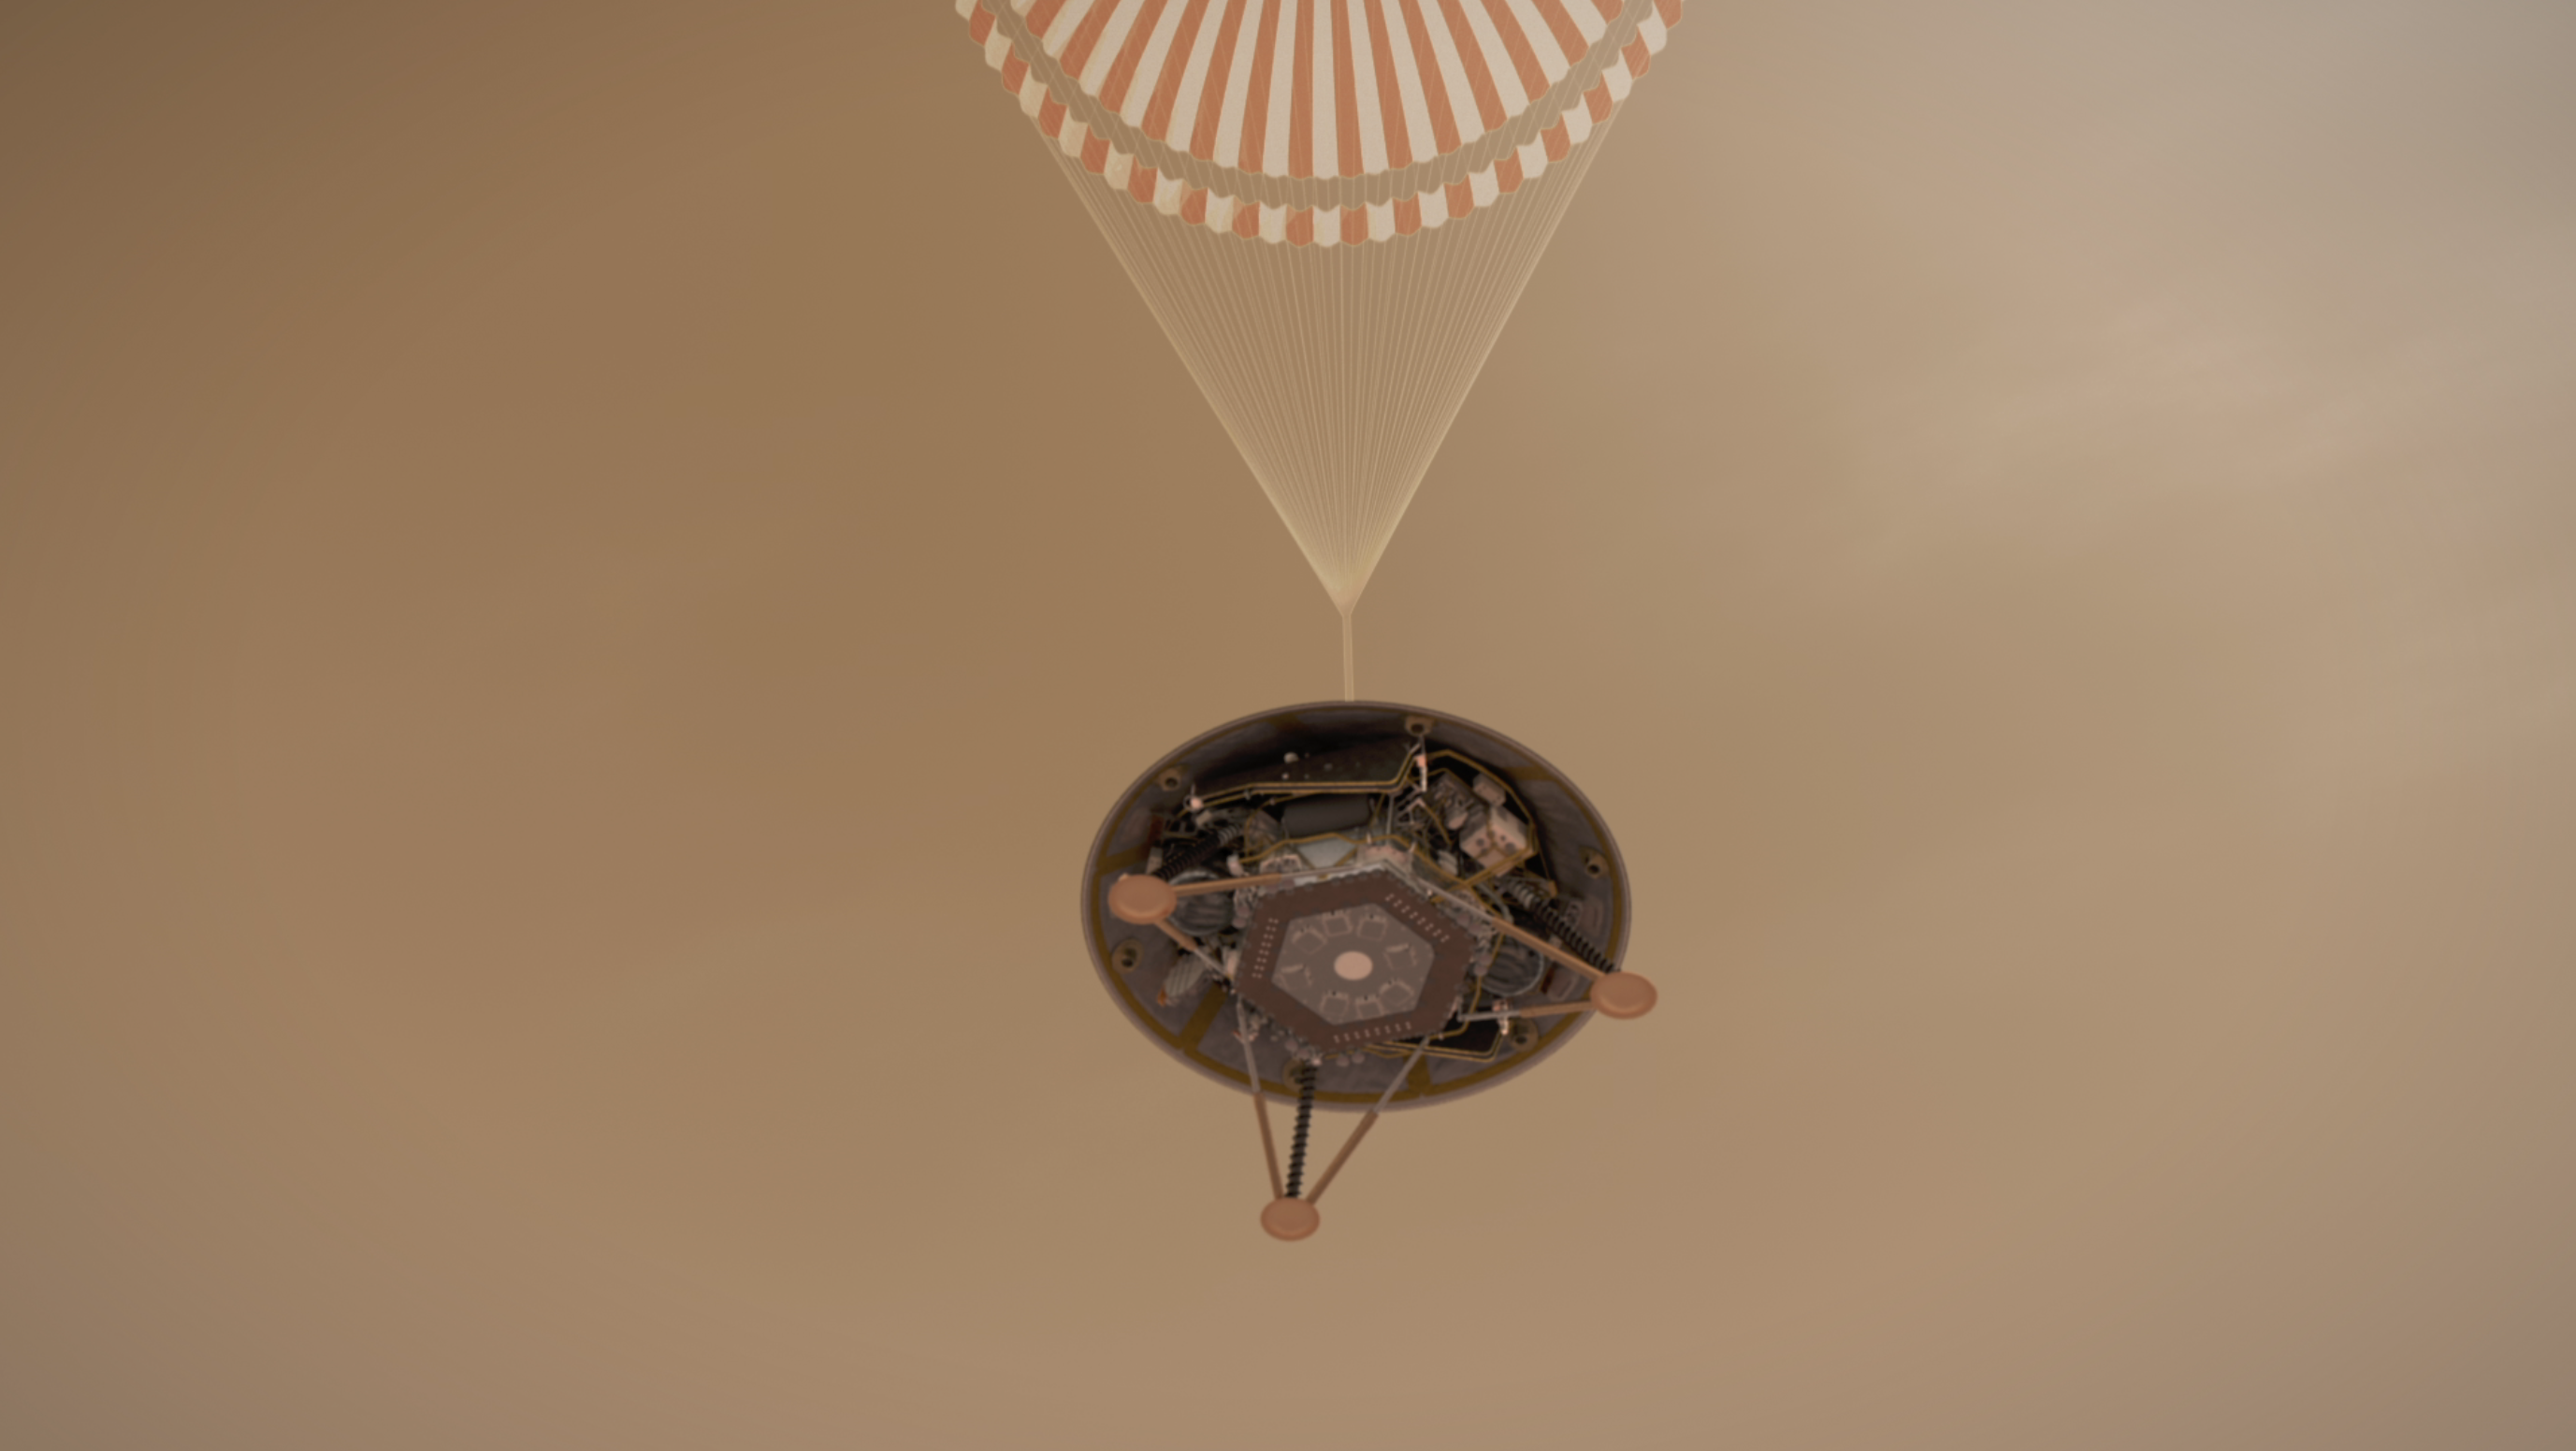

InSight on Its Parachute (Illustration)

This illustration shows a simulated view of NASA’s InSight lander descending on its parachute toward the surface of Mars.

NASA’s Jet Propulsion Laboratory, a division of Caltech in Pasadena, California, manages the InSight Project for NASA’s Science Mission Directorate, Washington. Lockheed Martin Space, Denver, Colorado built the spacecraft. InSight is part of NASA’s Discovery Program, which is managed by NASA’s Marshall Space Flight Center in Huntsville, Alabama.

Credit: NASA/JPL-Caltech